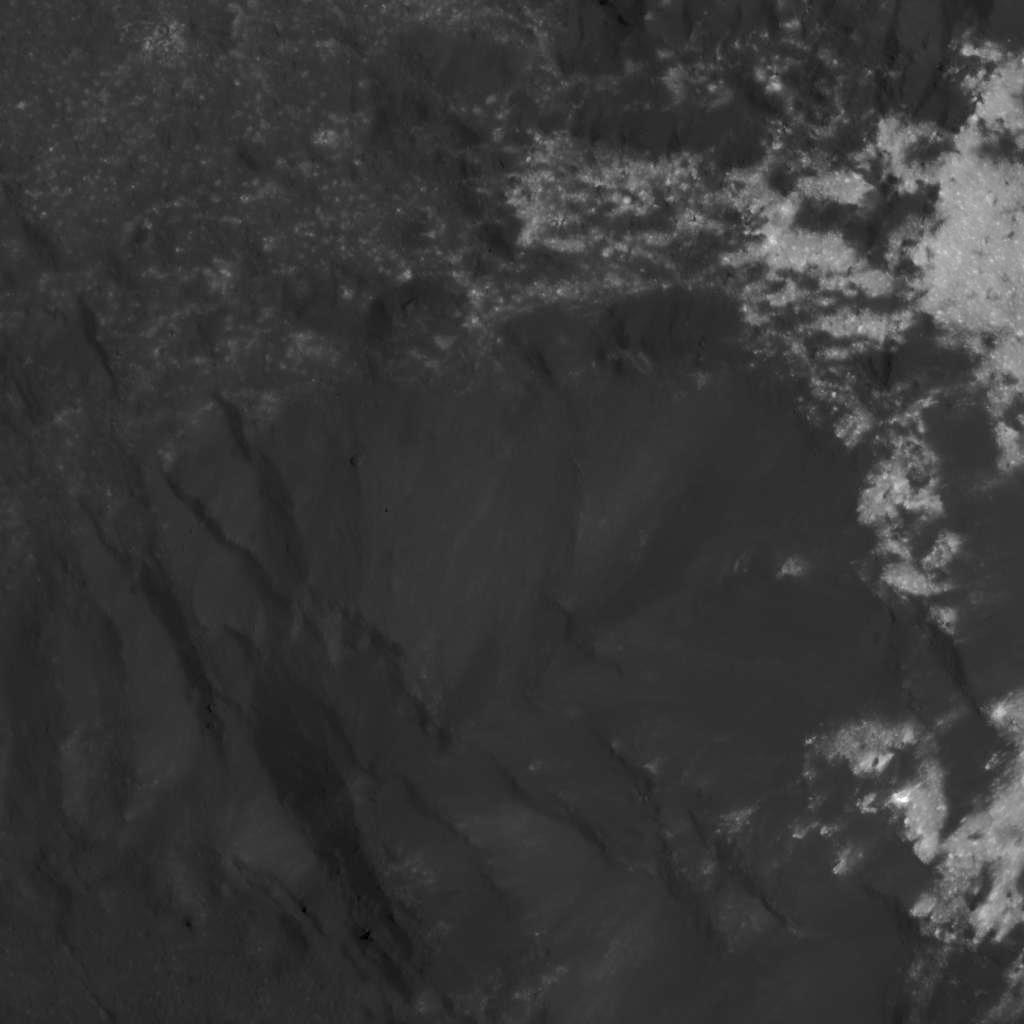

Complex Bright and Dark Material Relationships in Occator Crater

This image was obtained by NASA’s Dawn spacecraft on July 3, 2018 from an altitude of about 30 miles (48 kilometers).

The center of this picture is located at about 20.2 degrees north latitude and 240.8 degrees east longitude.

Dawn’s mission is managed by JPL for NASA’s Science Mission Directorate in Washington. Dawn is a project of the directorates Discovery Program, managed by NASA’s Marshall Space Flight Center in Huntsville, Alabama. JPL is responsible for overall Dawn mission science. Orbital ATK Inc., in Dulles, Virginia, designed and built the spacecraft. The German Aerospace Center, Max Planck Institute for Solar System Research, Italian Space Agency and Italian National Astrophysical Institute are international partners on the mission team.

Credit: NASA/JPL-Caltech/UCLA/MPS/DLR/IDA